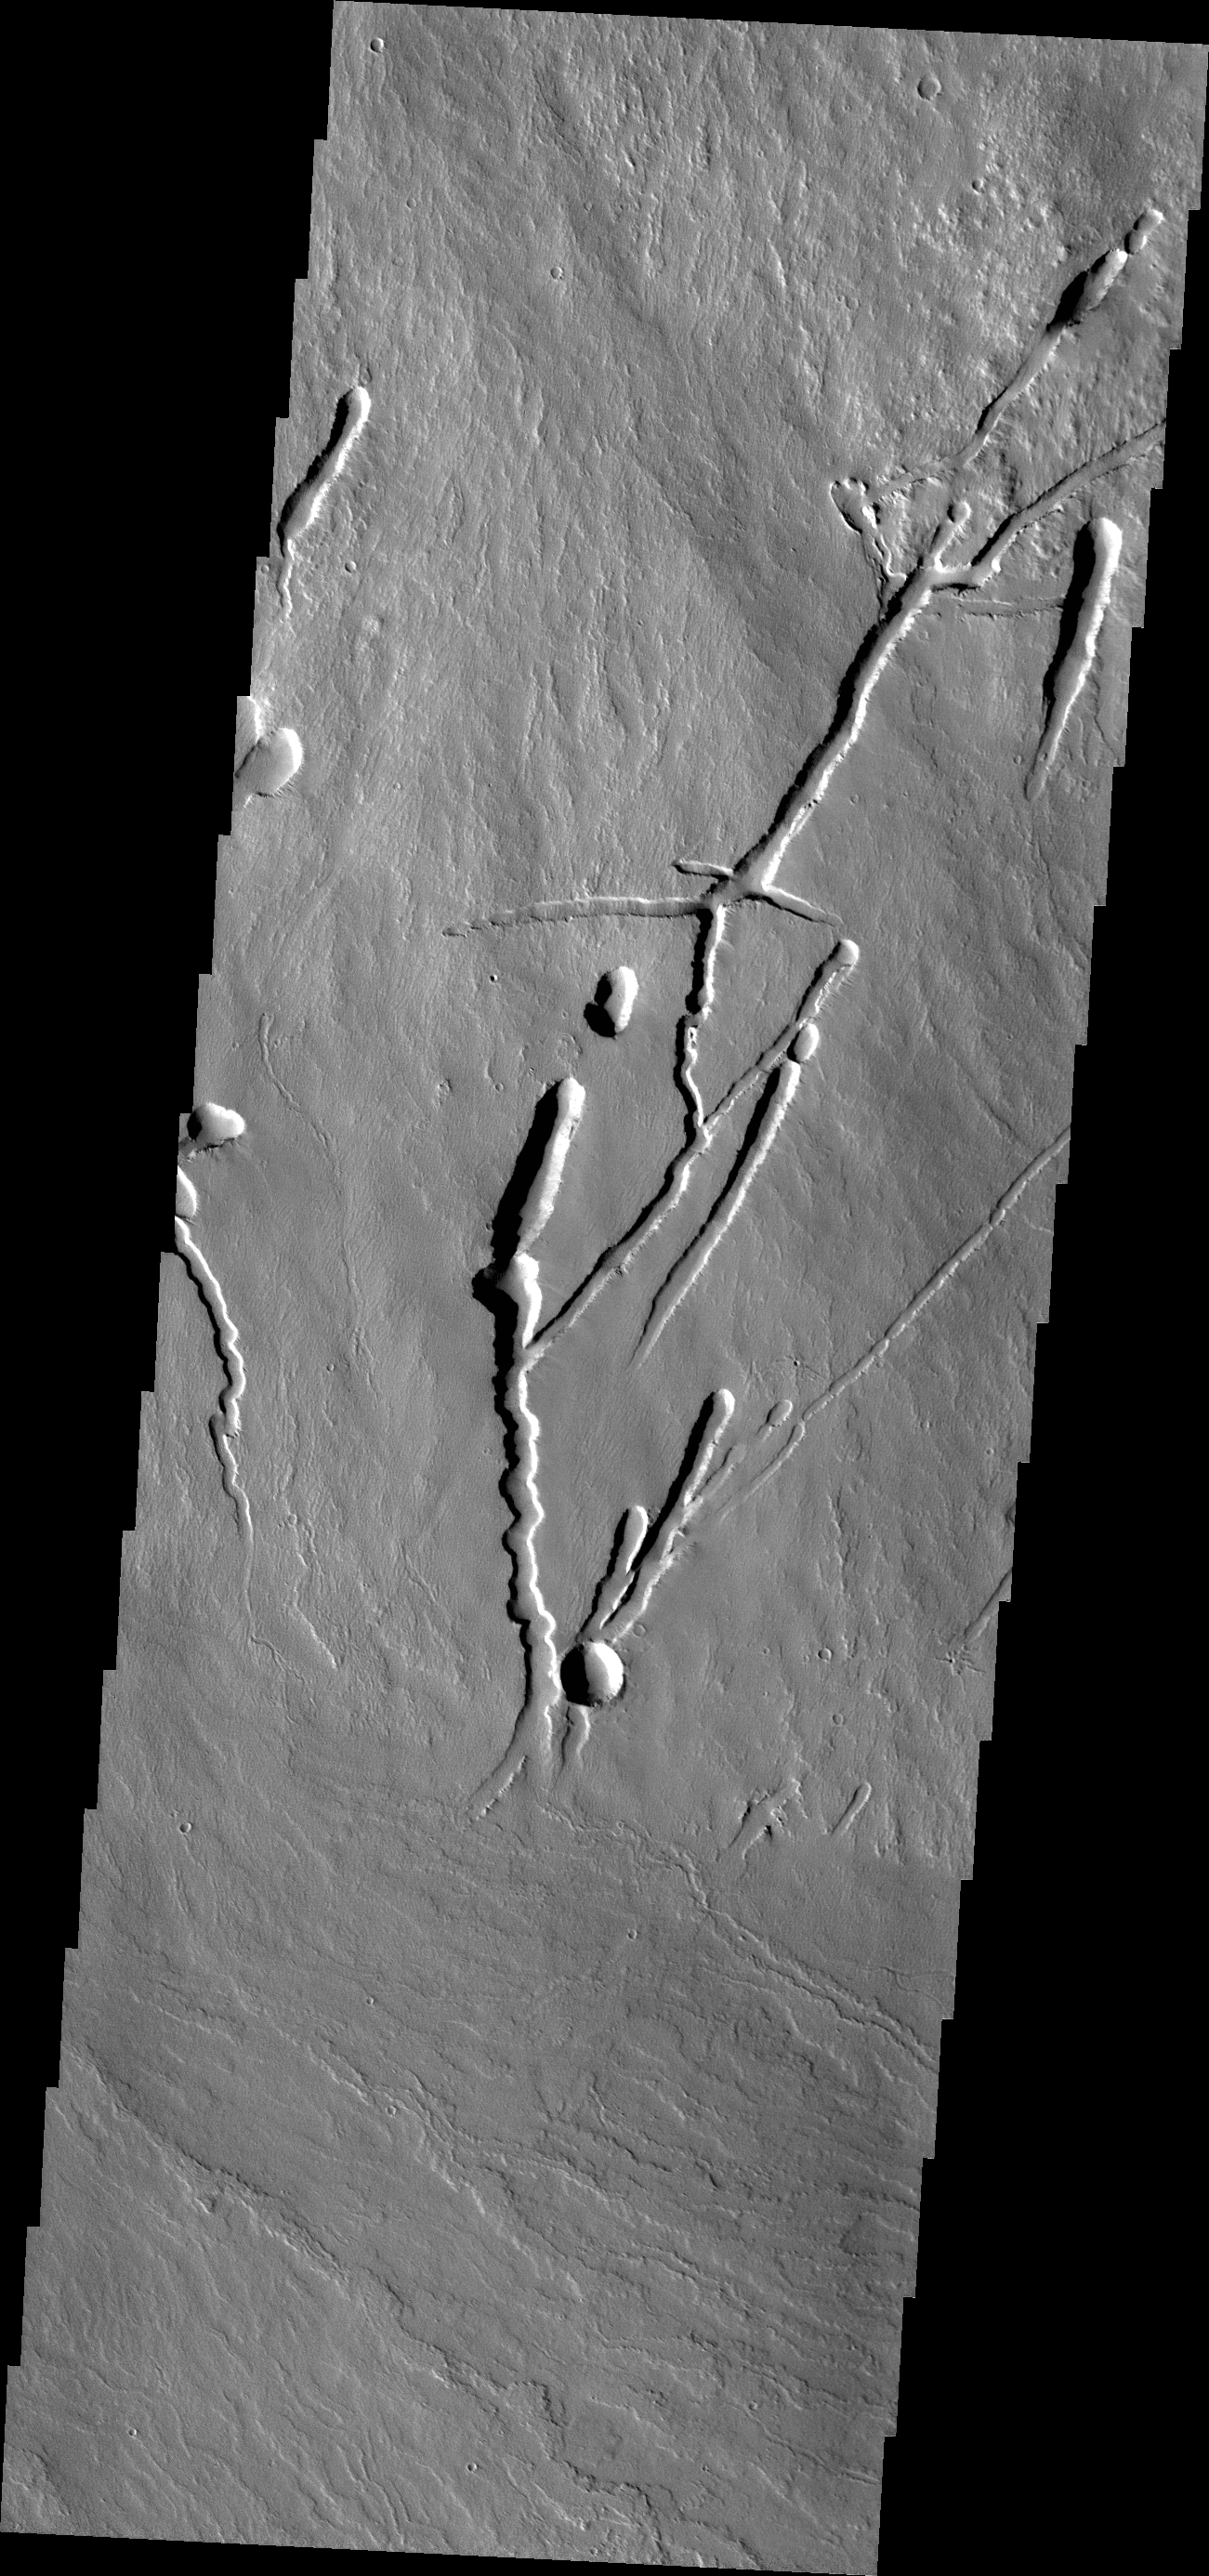

Pavonis Mons

This VIS image shows the southern margin of Pavonis Mons.

Credit: NASA/JPL-Caltech/ASU